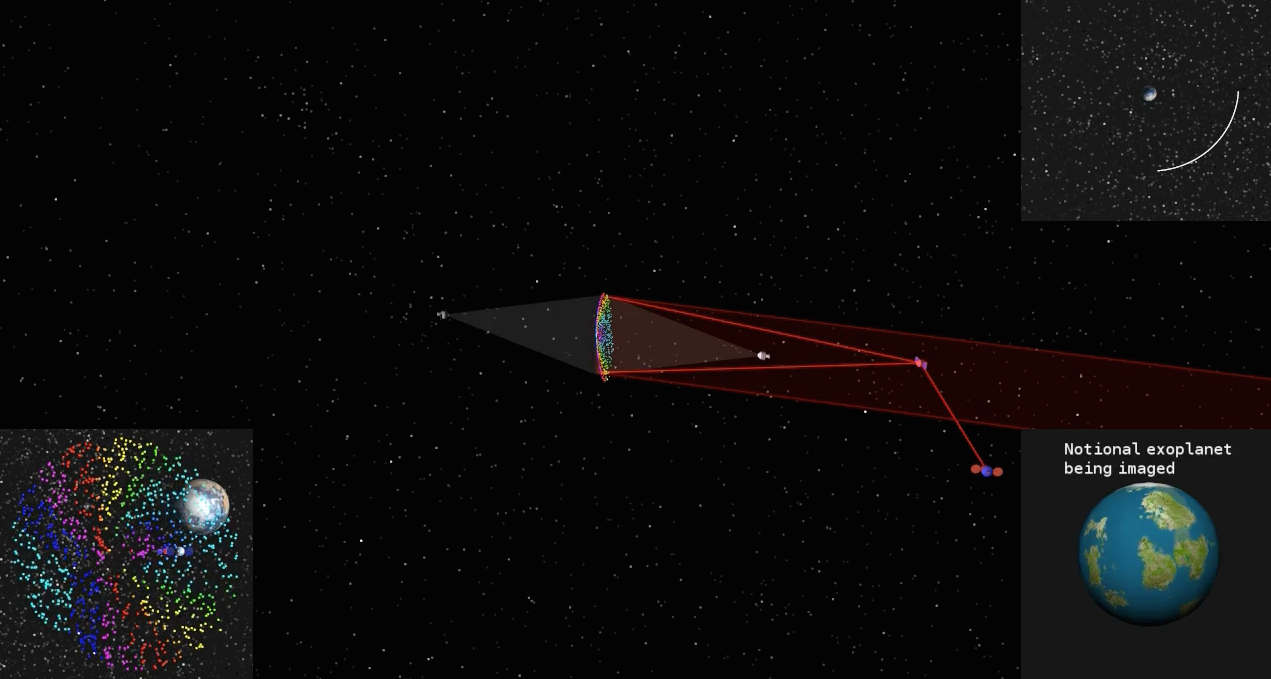

Orbiting Rainbows Simulation

This simulated image shows how a cloud of glitter in geostationary orbit would be illuminated and controlled by two laser beams. As the cloud orbits Earth, grains scatter the sun’s light at different angles like many tiny prisms, similar to how rainbows are produced from light being dispersed by water droplets. That is why the project concept is called “Orbiting Rainbows.”

The cloud functions like a reflective surface, allowing the exoplanet (displayed in the bottom right) to be imaged. The orbit path is shown in the top right. On the bottom left, Earth’s image is seen behind the cloud.

To image an exoplanet, the cloud would need to have a diameter of nearly 98 feet (30 meters). This simulation confines the cloud to a 3.3 x 3.3 x 3.3 foot volume (1 x 1 x 1 meter volume) to simplify the computations. The elements of the orbiting telescope are not to scale.

Orbiting Rainbows is currently in Phase II development through the NASA Innovative Advanced Concepts (NIAC) Program. It was one of five technology proposals chosen for continued study in 2014. In the current phase, Orbiting Rainbows researchers are conducting small-scale ground experiments to demonstrate how granular materials can be manipulated using lasers and simulations of how the imaging system would behave in orbit.

NIAC is a program of NASA’s Space Technology Mission Directorate, located at the agency’s headquarters in Washington. JPL is managed by the California Institute of Technology for NASA.

Credit: NASA/JPL-Caltech/Cornell Univ./Arizona State Univ.